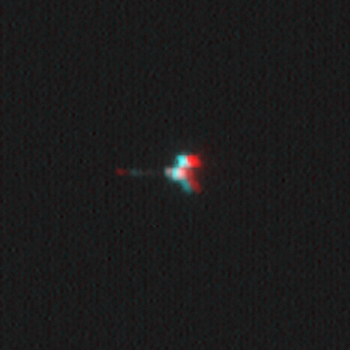

Mars Odyssey Seen by Mars Global Surveyor (3-D)

This stereoscopic picture of NASA’s Mars Odyssey spacecraft was created from two views of that spacecraft taken by the Mars Orbiter Camera on NASA’s Mars Global Surveyor. The camera’s successful imaging of Odyssey and of the European Space Agency’s Mars Express in April 2005 produced the first pictures of any spacecraft orbiting Mars taken by another spacecraft orbiting Mars.

Mars Global Surveyor acquired this image of Mars Odyssey on April 21, 2005. The stereoscopic picture combines one view captured while the two orbiters were 90 kilometers (56 miles) apart with a second view captured from a slightly different angle when the two orbiters were 135 kilometers (84 miles) apart. For proper viewing, the user needs “3-D” glasses with red over the left eye and blue over the right eye.

The Mars Orbiter Camera can resolve features on the surface of Mars as small as a few meters or yards across from Mars Global Surveyor’s orbital altitude of 350 to 405 kilometers (217 to 252 miles). From a distance of 100 kilometers (62 miles), the camera would be able to resolve features substantially smaller than 1 meter or yard across.

Mars Odyssey was launched on April 7, 2001, and reached Mars on Oct. 24, 2001. Mars Global Surveyor left Earth on Nov. 7, 1996, and arrived in Mars orbit on Sept. 12, 1997. Both orbiters are in an extended mission phase, both have relayed data from the Mars Exploration Rovers, and both are continuing to return exciting new results from Mars. JPL, a division of the California Institute of Technology, Pasadena, manages both missions for NASA’s Science Mission Directorate, Washington, D.C.

Credit: NASA/JPL/MSSS